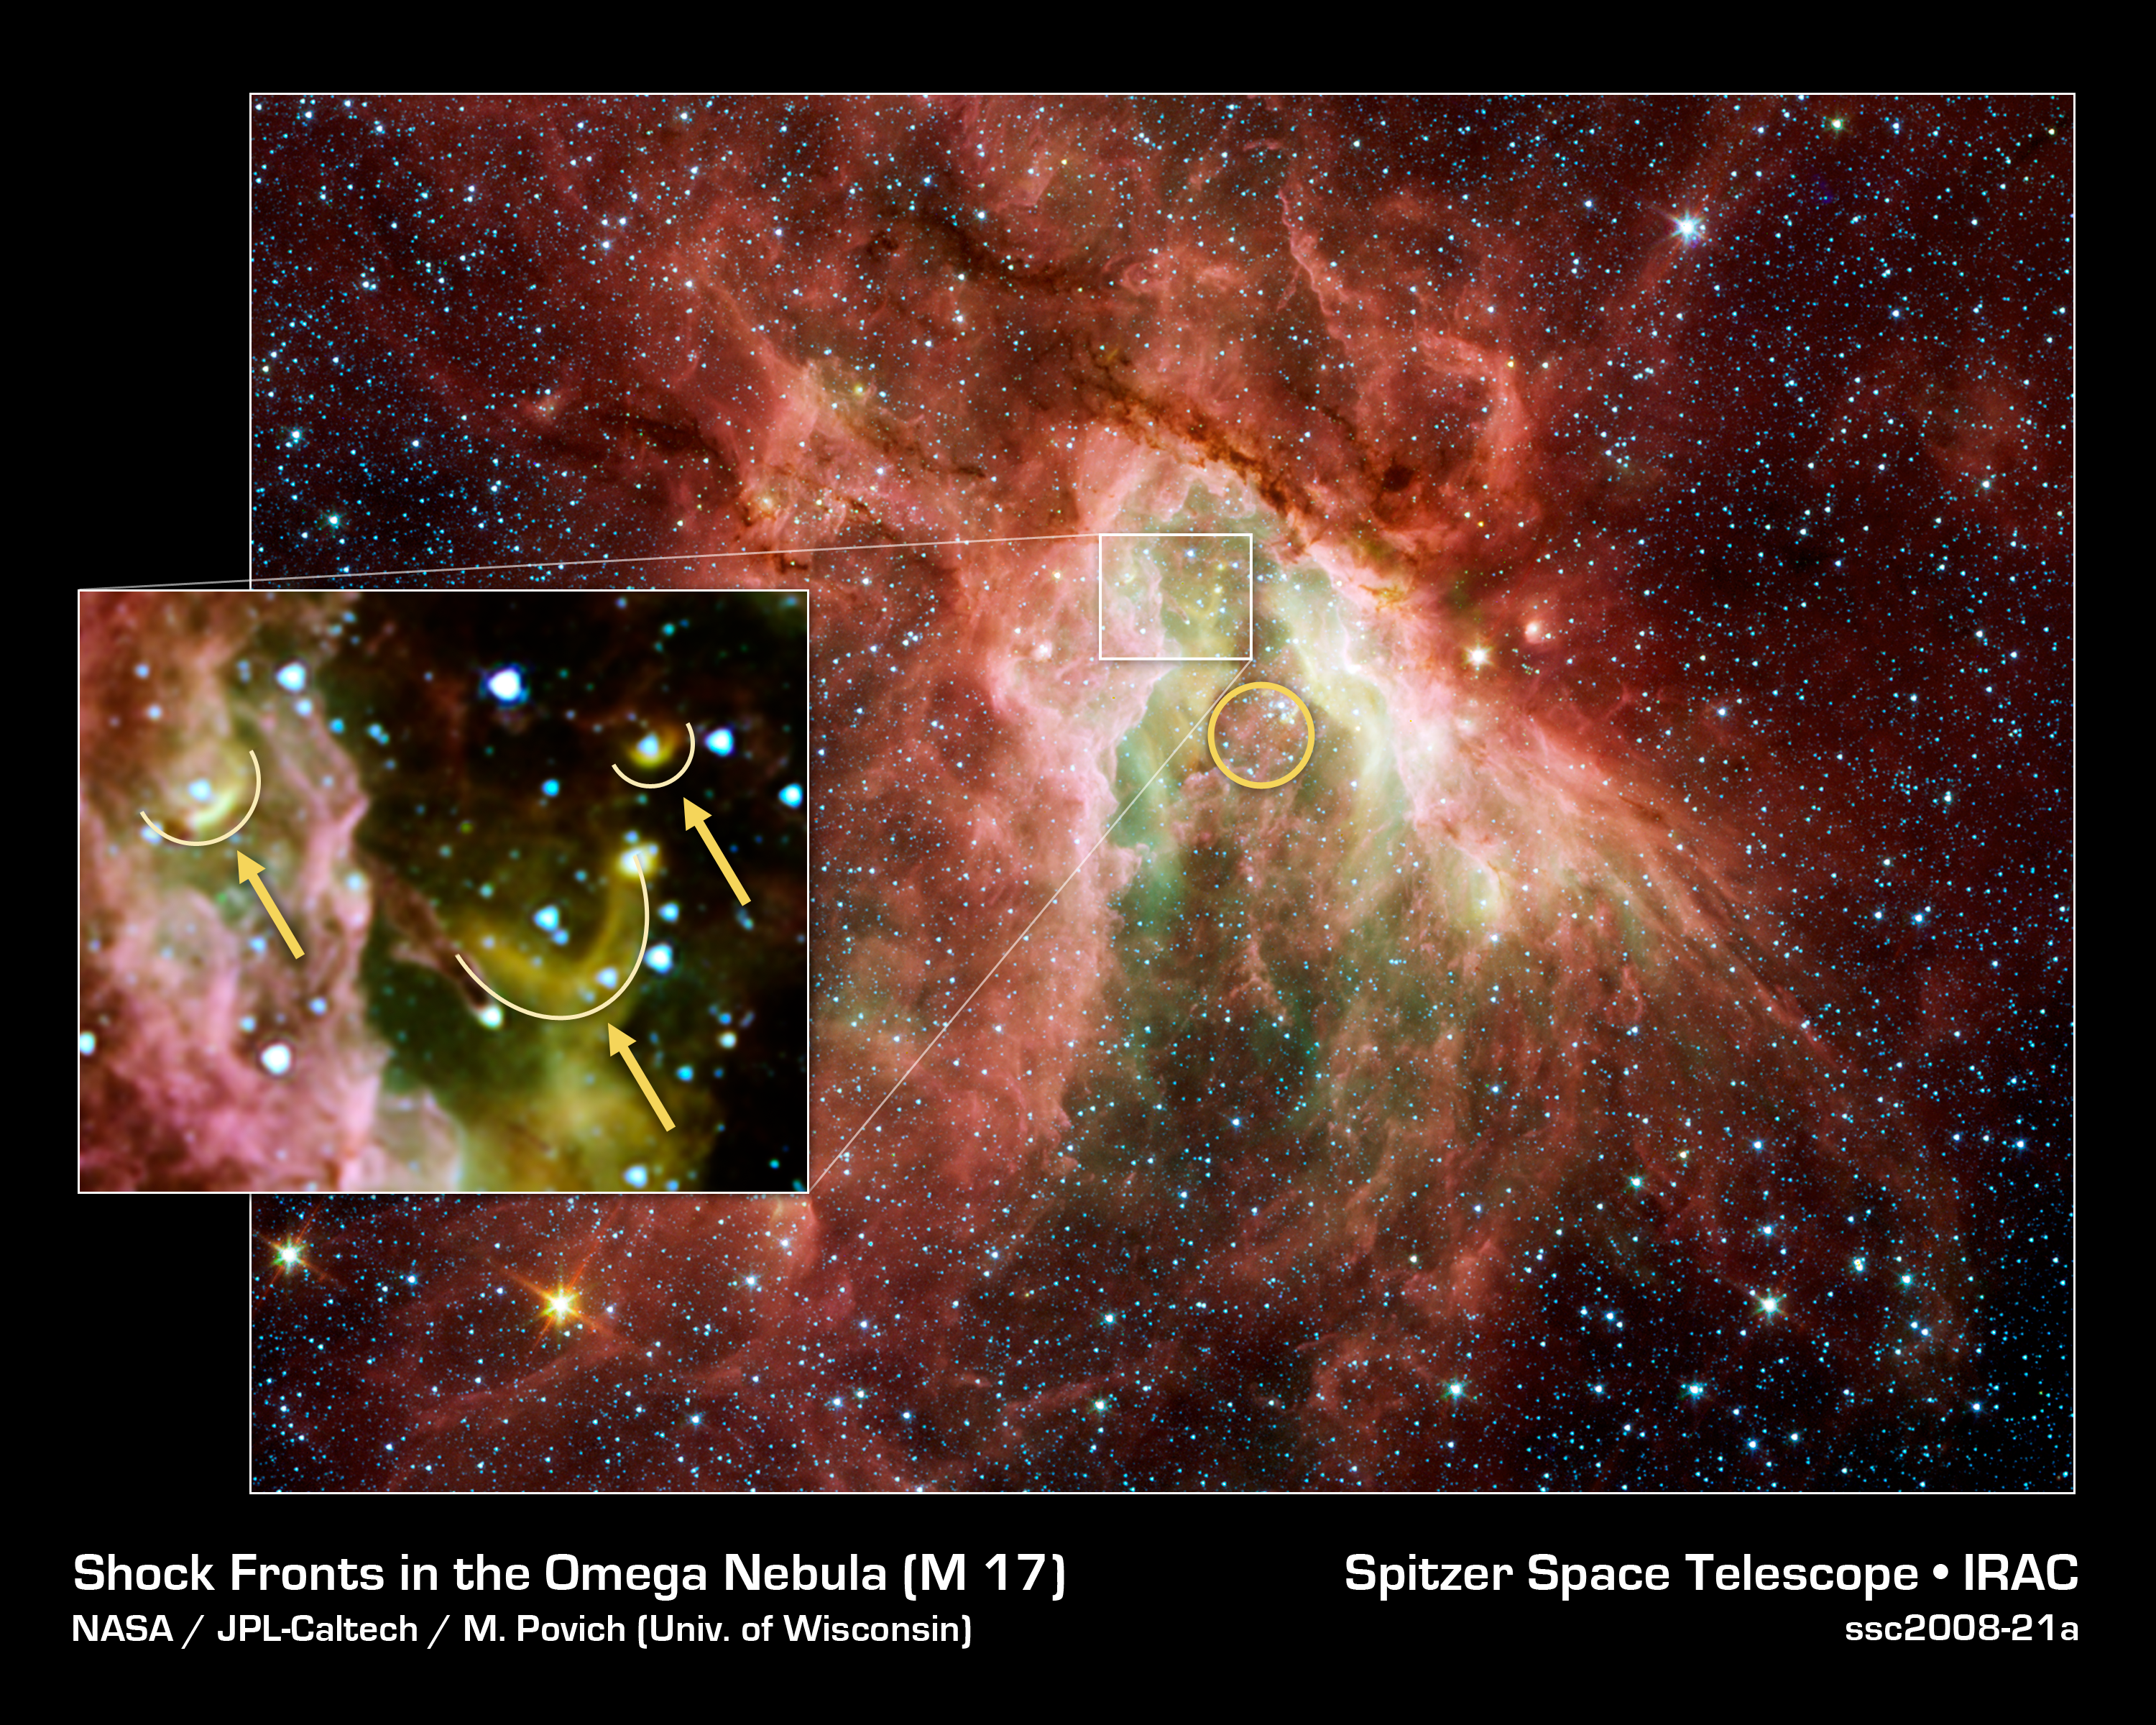

Celestial Sea of Stars

NASA's Spitzer Space Telescope has captured a new, infrared view of the choppy star-making cloud called M17, also known as the Omega Nebula or the Swan Nebula.

The cloud, located about 6,000 light-years away in the constellation Sagittarius, is dominated by a central group of massive stars -- the most massive stars in the region (see yellow circle). These central stars give off intense flows of expanding gas, which rush like rivers against dense piles of material, carving out the deep pocket at center of the picture. Winds from the region's other massive stars push back against these oncoming rivers, creating bow shocks like those that pile up in front of speeding boats.

Three of these bow shocks are labeled in the magnified inset. They are composed of compressed gas in addition to dust that glows at infrared wavelengths Spitzer can see. The smiley-shaped bow shocks curve away from the stellar winds of the central massive stars.

This picture was taken with Spitzer's infrared array camera. It is a four-color composite, in which light with a wavelength of 3.6 microns is blue; 4.5-micron light is green; 5.8-micron light is orange; and 8-micron light is red. Dust is red, hot gas is green and white is where gas and dust intermingle. Foreground and background stars appear scattered through the image.

Credit: NASA/JPL-Caltech/M. Povich (Univ. of Wisconsin)